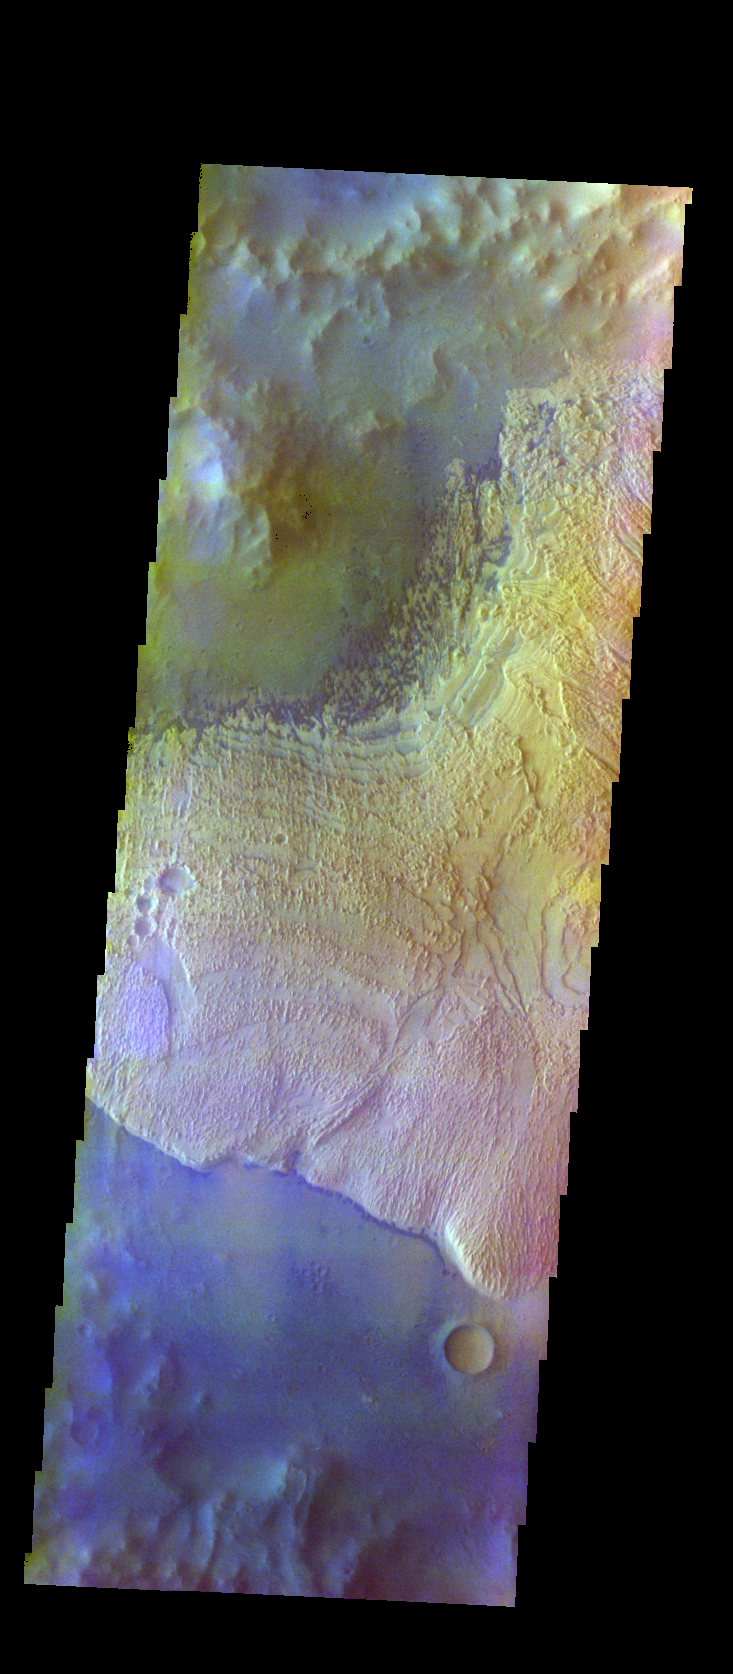

Becquerel Crater – False Color

The THEMIS VIS camera contains 5 filters. The data from different filters can be combined in multiple ways to create a false color image. These false color images may reveal subtle variations of the surface not easily identified in a single band image. Today’s false color image shows part of the floor of Becquerel Crater, including a layered deposit (bright cream color) and small sand dunes (dark bluish color).

Credit: NASA/JPL-Caltech/ASU